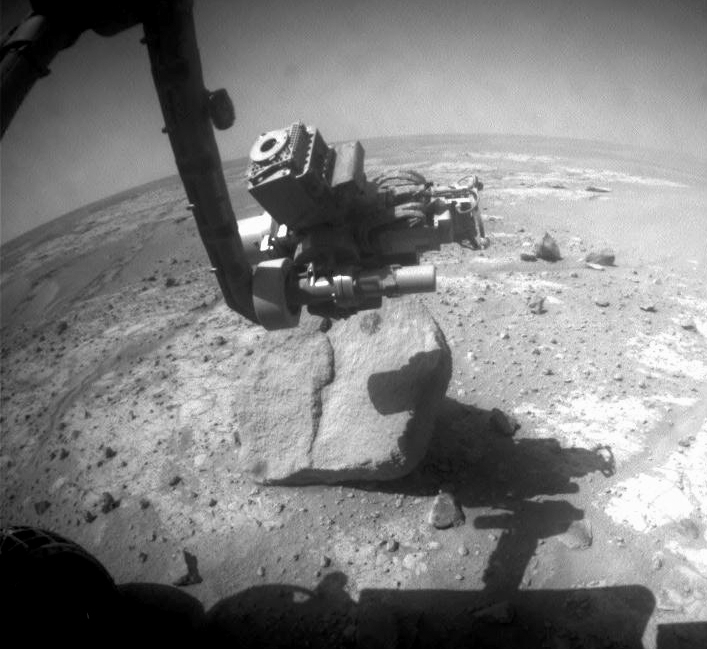

Examining ‘Marquette Island’

NASA’s Mars Exploration Rover Opportunity used the wire brush of its rock abrasion tool during the rover’s 2,070th Martian day, or sol (Nov. 19, 2009), to scour dust from a circular target area on a rock called “Marquette Island.” The brushed target area, called “Peck Bay,” is visible as a dark circle about 5 centimeters (2 inches) in diameter just below the tool turret at the end of the rover’s robotic arm in this image. The image was taken later the same sol by the rover’s front hazard-avoidance camera.

Opportunity is performing an extensive analysis of this rock, which initial investigation suggests may be a stony meteorite.

Credit: NASA/JPL-Caltech